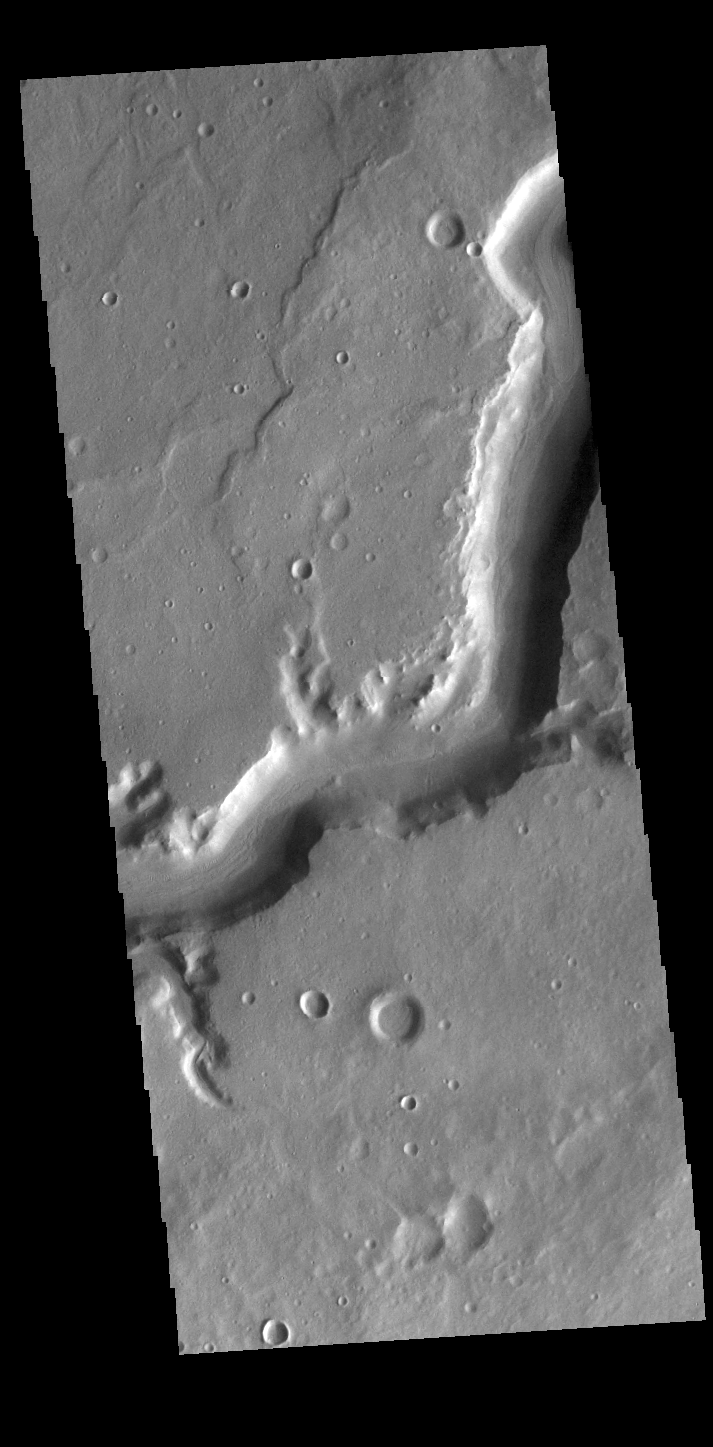

Mamers Valles

Today’s VIS image shows a section of Mamers Valles. The channel is nearly 1000 km long (600 miles). Mamers Valles originates near Cerulli Crater in northern Arabia Terra, and after a short section near the crater where flow is to the south, flows northward to empty in Deuteronilus Mensae. The steep walls of Mamers Valles can reach heights of 1200 m (4000 feet). This portion of Mamers Valles is part of the southward flowing channel.

Credit: NASA/JPL-Caltech/ASU